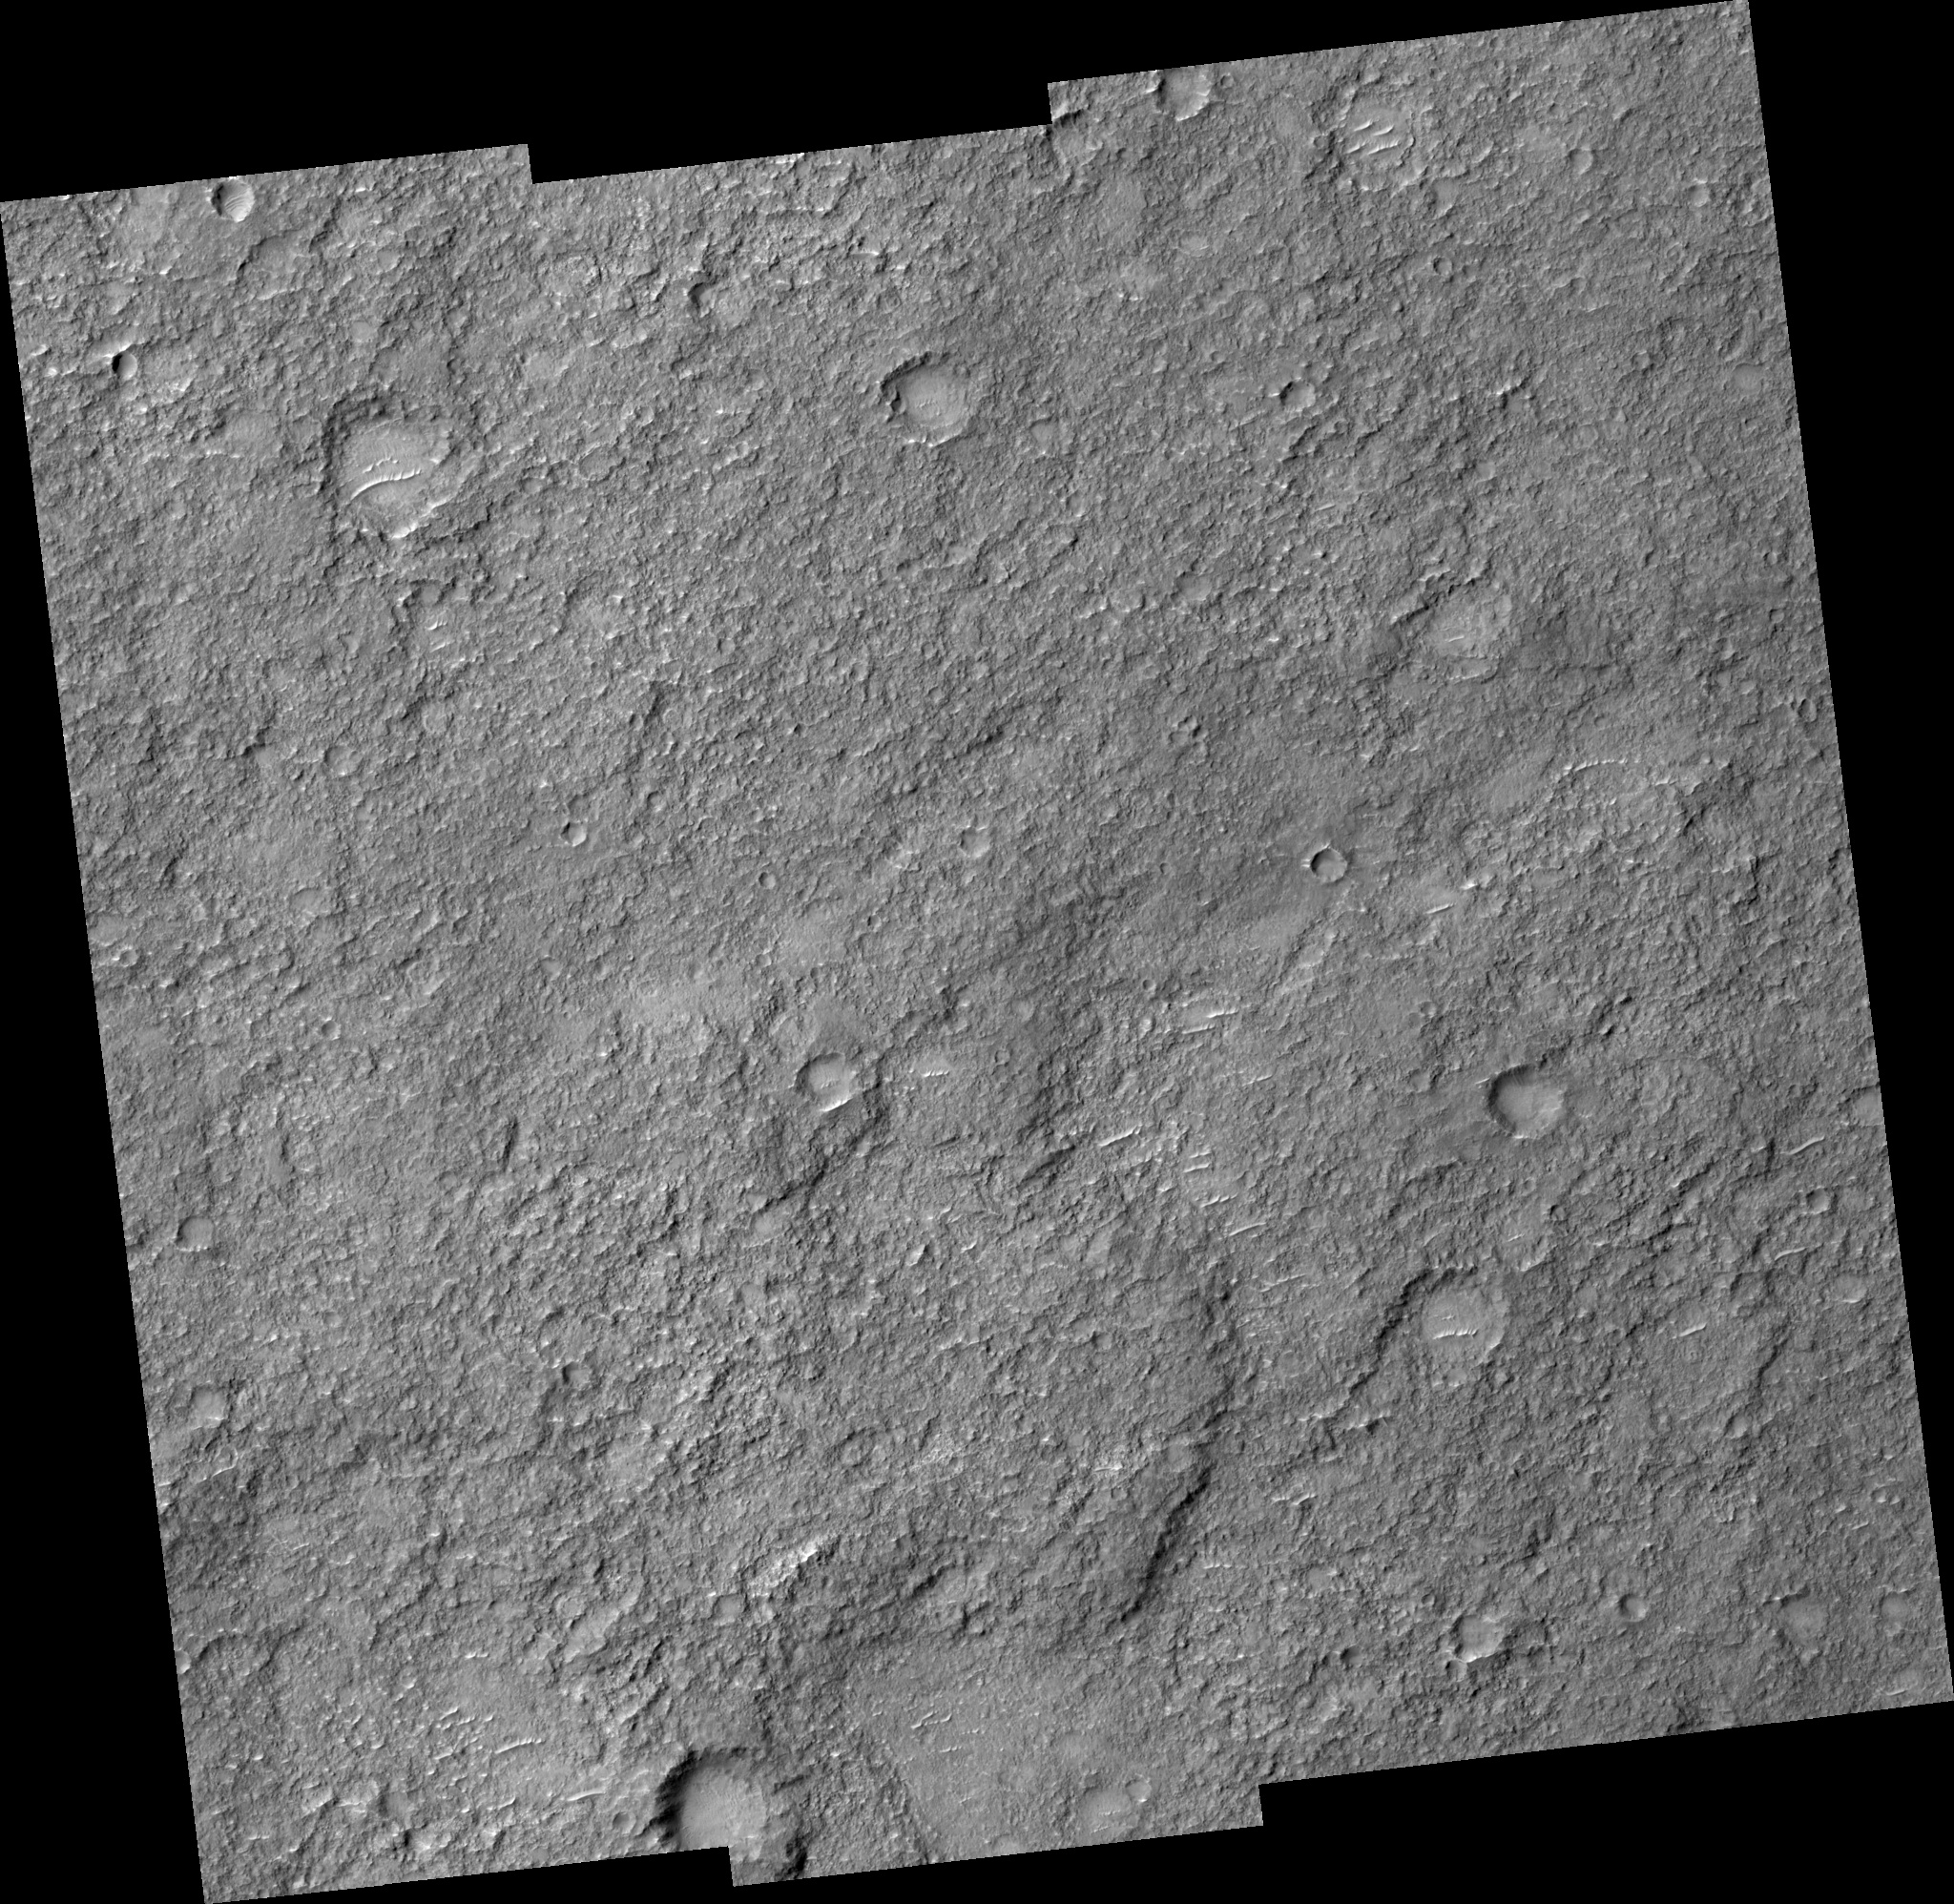

Ancient Terrain Near Tyrrhena Patera

This observation (PSP_001674_1610) covers a small part of the plains surrounding the volcano Tyrrhena Patera.

Most of this area is covered by a thick layer of “mantling” material which hides the underlying rocks. Infrared data from the Mars Odyssey spacecraft suggested that this area is rockier than most of the region.

The HiRISE observation confirms that the area is unusually rocky, with some bare patches of ancient shattered rock exposed at the surface. This image is also a good example of how the HiRISE team samples unknown terrain. The center of the image is at full resolution, but the outer edges have averaged each group of 4 x 4 pixels. This reduces the amount of data that needs to be returned to Earth and helps ascertain how much resolution is actually needed to study this kind of terrain.

Observation Toolbox
Acquisition date: 12 December 2006
Local Mars time: 3:36 PM
Degrees latitude (centered): -18.8°
Degrees longitude (East): 105.0°
Range to target site: 256.8 km (160.5 miles)
Original image scale range: 25.7 cm/pixel (with 1 x 1 binning) so objects ~102.8 cm across are resolved
Map-projected scale: 25 cm/pixel and north is up
Map-projection: EQUIRECTANGULAR
Emission angle: 5.3°
Phase angle: 67.1°
Solar incidence angle: 63°, with the Sun about 27° above the horizon
Solar longitude: 145.4°, Northern Summer

NASA’s Jet Propulsion Laboratory, a division of the California Institute of Technology in Pasadena, manages the Mars Reconnaissance Orbiter for NASA’s Science Mission Directorate, Washington. Lockheed Martin Space Systems, Denver, is the prime contractor for the project and built the spacecraft. The High Resolution Imaging Science Experiment is operated by the University of Arizona, Tucson, and the instrument was built by Ball Aerospace and Technology Corp., Boulder, Colo.

Credit: NASA/JPL/University of Arizona